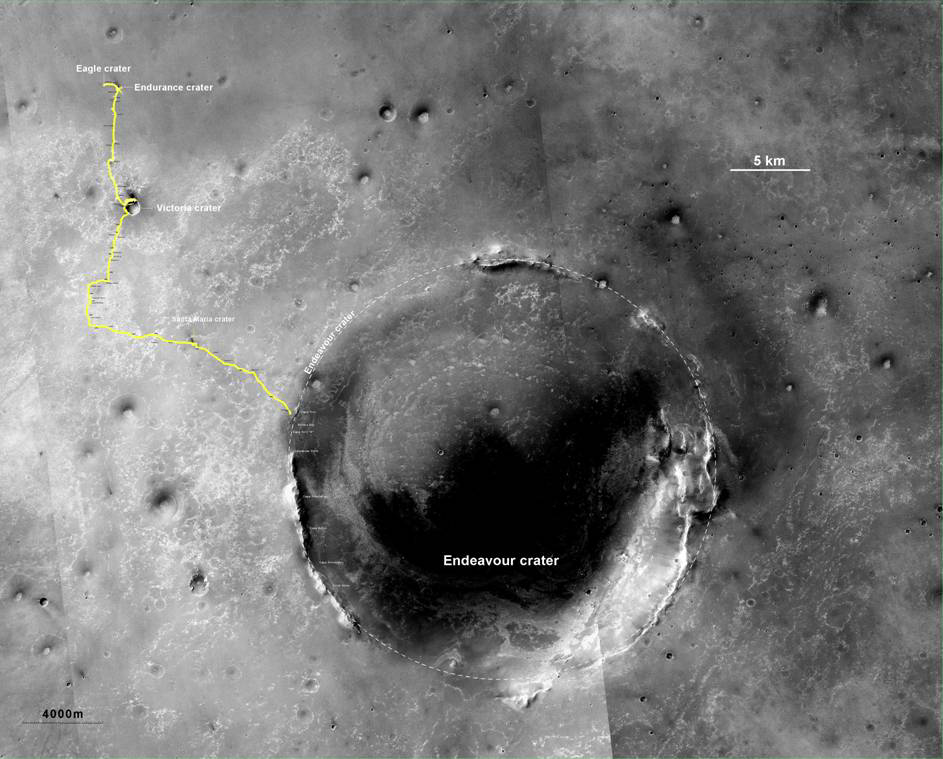

Opportunity’s Route to Endeavour Crater (Wide View)

The yellow line on this map shows where NASA’s Mars Rover Opportunity has driven from the place where it landed in January 2004 — inside Eagle crater, at the upper left end of the track — to a point approaching the rim of Endeavour crater. The map traces the route through the 2,670th Martian day, or sol, of Opportunity’s work on Mars (July 29, 2011).

Endeavour crater has been the rover team’s destination for Opportunity since the rover finished exploring Victoria crater in August 2008. Endeavour, with a diameter of about 14 miles (22 kilometers), offers access to older geological deposits than any Opportunity has seen before.

In honor of Opportunity’s rover twin, the team has chosen “Spirit Point” as the informal name for the site on Endeavour’s rim targeted for Opportunity’s arrival at Endeavour. Spirit Point is the southern edge of a ridge called “Cape York.” Farther south on the rim, a ridge called “Cape Tribulation” offers exposures identified from orbit as clay minerals.

The base map is a mosaic of images from the Context Camera on NASA’s Mars Reconnaissance Orbiter. It is used by rover team member Larry Crumpler of the New Mexico Museum of Natural History and Science, Albuquerque, for showing the regional context of Opportunity’s traverse.

Opportunity and Spirit completed their three-month prime missions in April 2004 and continued operations in bonus extended missions. The Mars Reconnaissance Orbiter reached Mars in 2006, completed its prime mission in 2010, and is also working in an extended mission. NASA’s Jet Propulsion Laboratory, a division of the California Institute of Technology in Pasadena, manages the Mars Exploration Rover Project and the Mars Reconnaissance Orbiter for the NASA Science Mission Directorate, Washington. Malin Space Science Systems, San Diego, built and operates the orbiter’s Context Camera.

Credit: NASA/JPL-Caltech/MSSS/NMMNHS